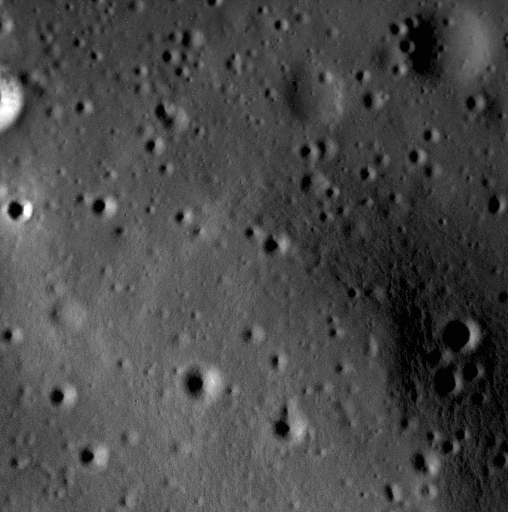

If It Ain’t Baroque, Don’t Fix It

This image shows a small portion of the interior of Scarlatti basin, a peak-ring basin named for Baroque composers Alessandro and Domenico Scarlatti (father and son). The image is located just to the side of a large pit that lies along part of Scarlatti’s peak ring. This pit may have formed by explosive volcanism.

Date acquired: April 22, 2015
Image Mission Elapsed Time (MET): 71994228
Image ID: 8373819
Instrument: Narrow Angle Camera (NAC) of the Mercury Dual Imaging System (MDIS)
Center Latitude: 41.05°
Center Longitude: 259.86° E
Resolution: 2.8 meters/pixel
Scale: The scene is approximately 1.4 km (0.9 mi.) across.

The MESSENGER spacecraft is the first ever to orbit the planet Mercury, and the spacecraft’s seven scientific instruments and radio science investigation are unraveling the history and evolution of the Solar System’s innermost planet. In the mission’s more than four years of orbital operations, MESSENGER has acquired over 250,000 images and extensive other data sets. MESSENGER’s highly successful orbital mission is about to come to an end, as the spacecraft runs out of propellant and the force of solar gravity causes it to impact the surface of Mercury in April 2015.

For information regarding the use of images, see the MESSENGER image use policy.

Credit: NASA/Johns Hopkins University Applied Physics Laboratory/Carnegie Institution of Washington